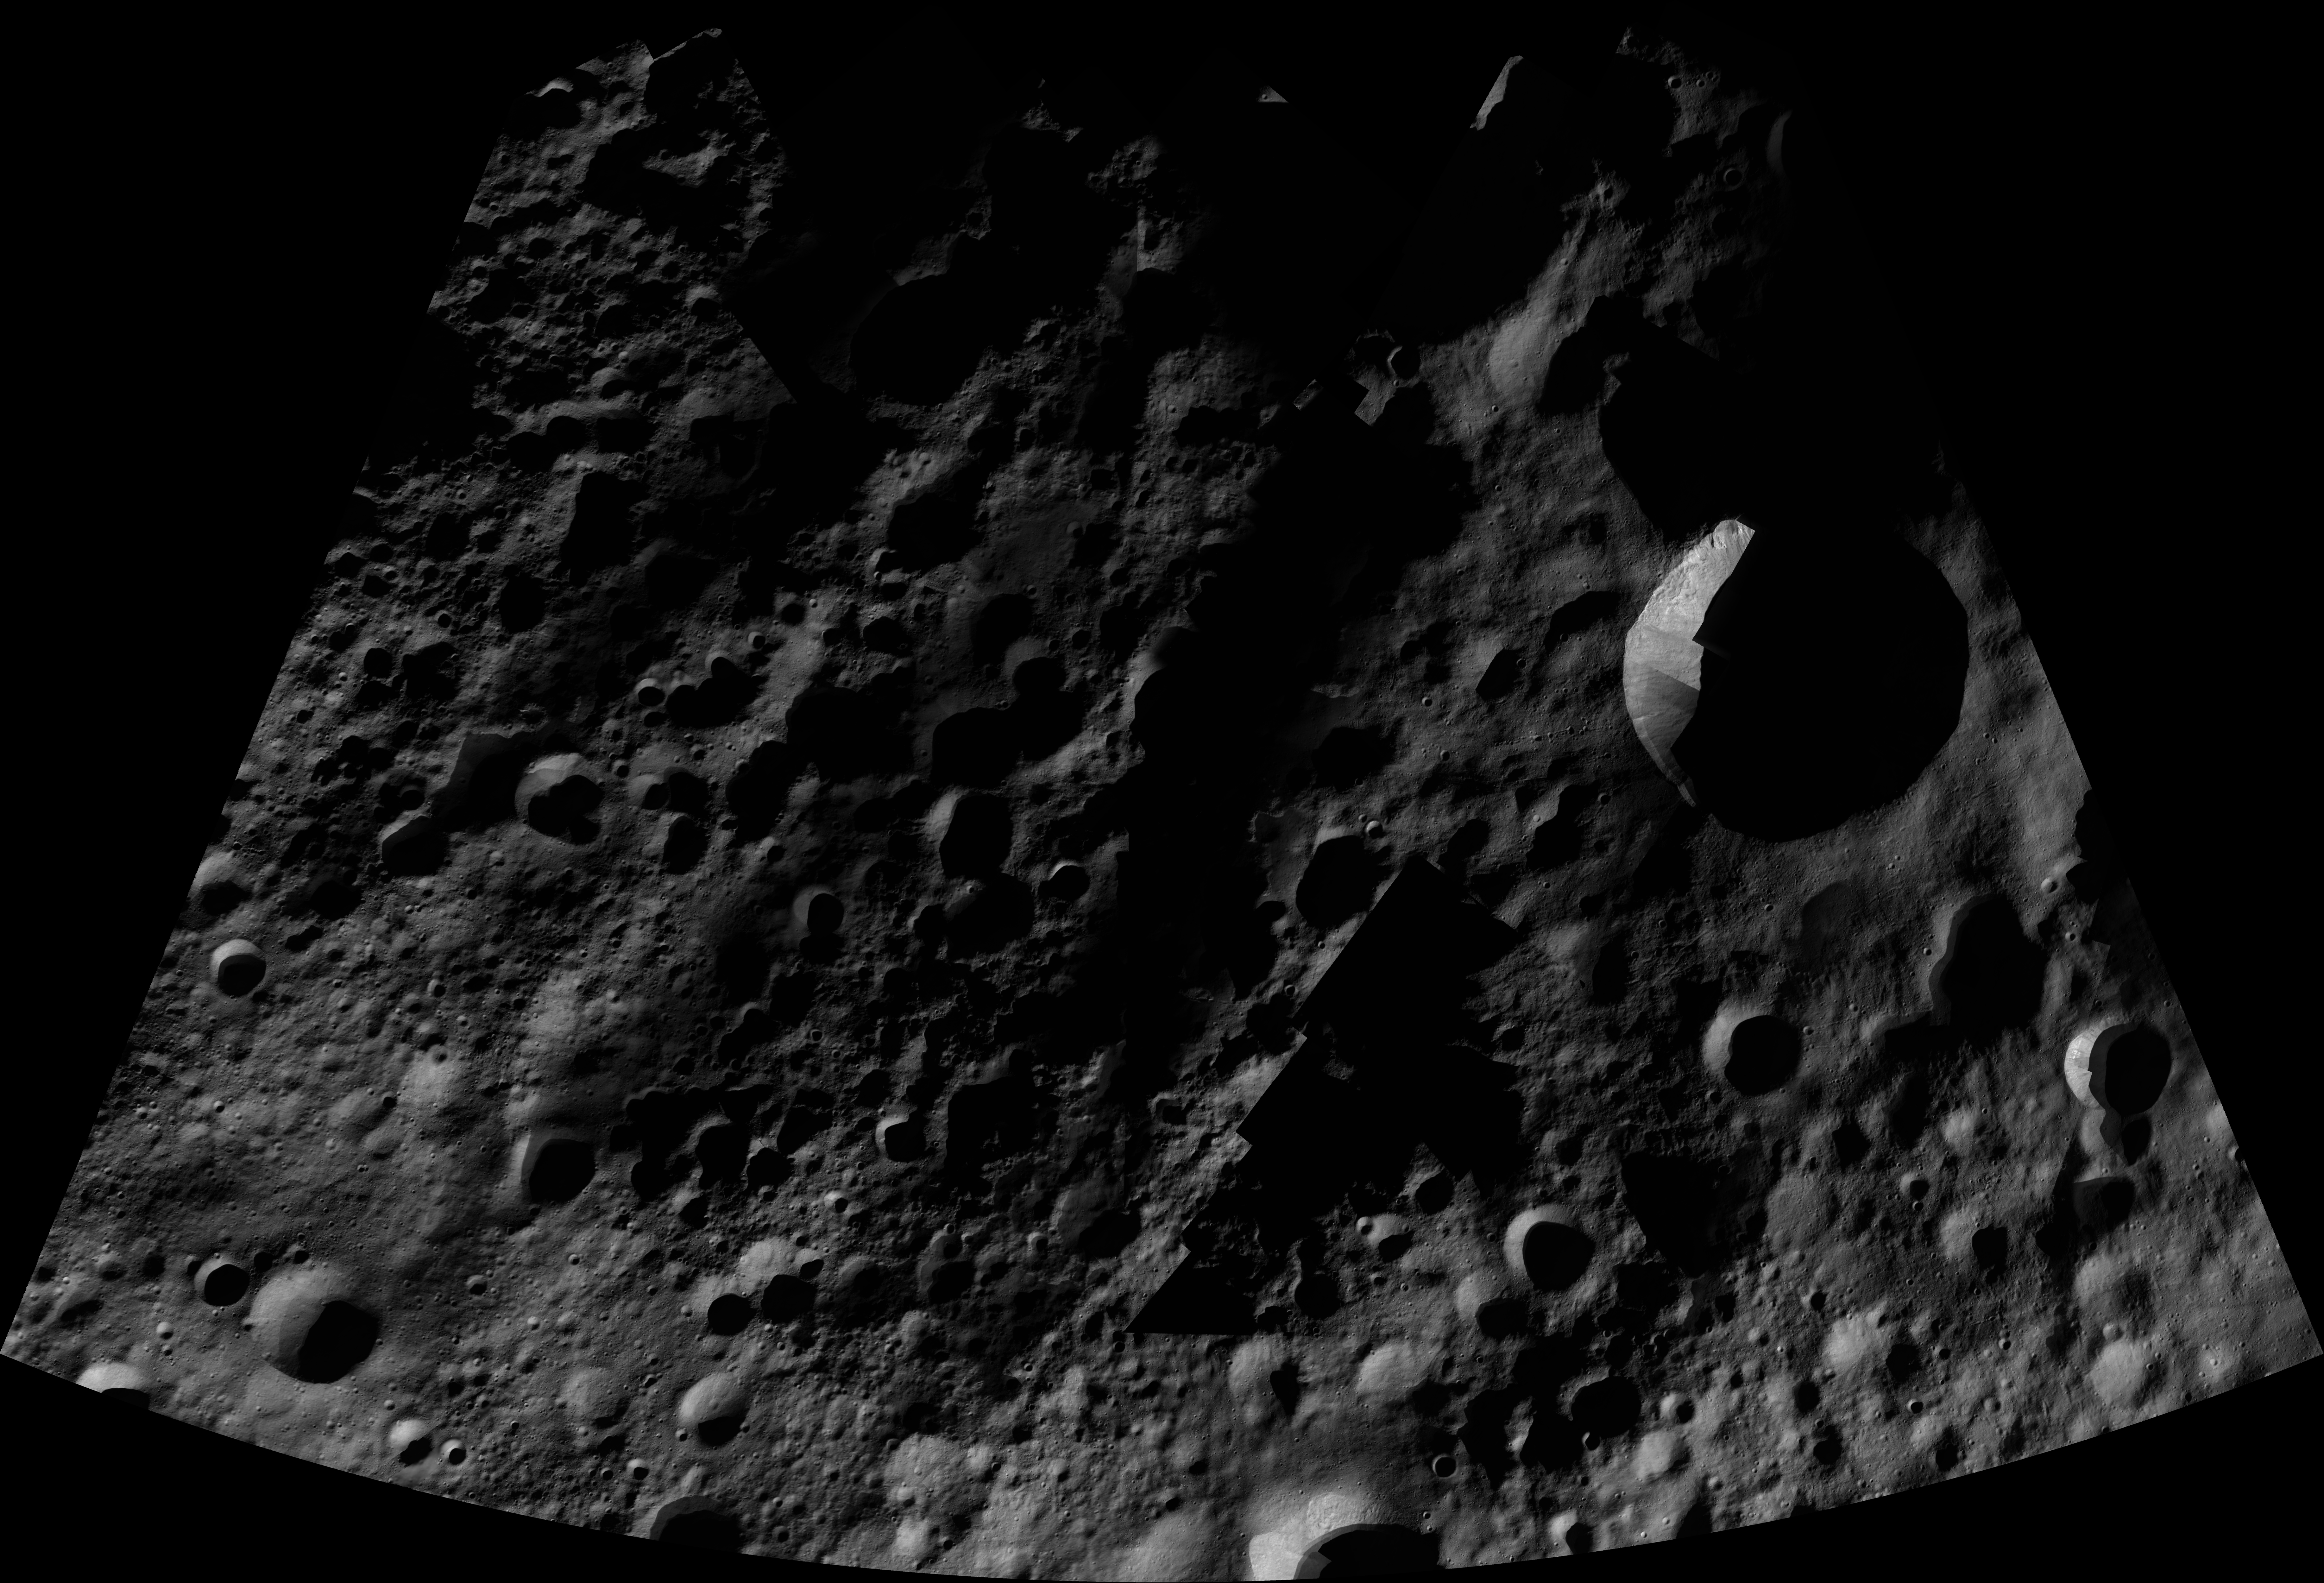

Mamilia AV-L-06

This image from the atlas of the giant asteroid Vesta was created from images taken as NASA’s Dawn mission flew around the object, also known as a protoplanet. The set of maps was created from mosaics of10,000 images from Dawn’s framing camera instrument, taken at a low altitude of about 130 miles (210 kilometers). This map is mostly at a scale about that of regional road touring maps, where every inch of map is equivalent to a little more than 3 miles of asteroid (one centimeter equals 2 kilometers).

The full atlas and full resolution file can be viewed at PIA17480. Also available is the PDF file for Mamilia.

The Dawn mission to Vesta and Ceres is managed by NASA’s Jet Propulsion Laboratory, a division of the California Institute of Technology in Pasadena, for NASA’s Science Mission Directorate, Washington. The University of California, Los Angeles, is responsible for overall Dawn mission science. The Dawn framing cameras were developed and built under the leadership of the Max Planck Institute for Solar System Research, Katlenburg-Lindau, Germany, with significant contributions by DLR German Aerospace Center, Institute of Planetary Research, Berlin, and in coordination with the Institute of Computer and Communication Network Engineering, Braunschweig. The framing camera project is funded by the Max Planck Society, DLR and NASA.

Credit: NASA/JPL-Caltech/UCLA/MPS/DLR/IDA